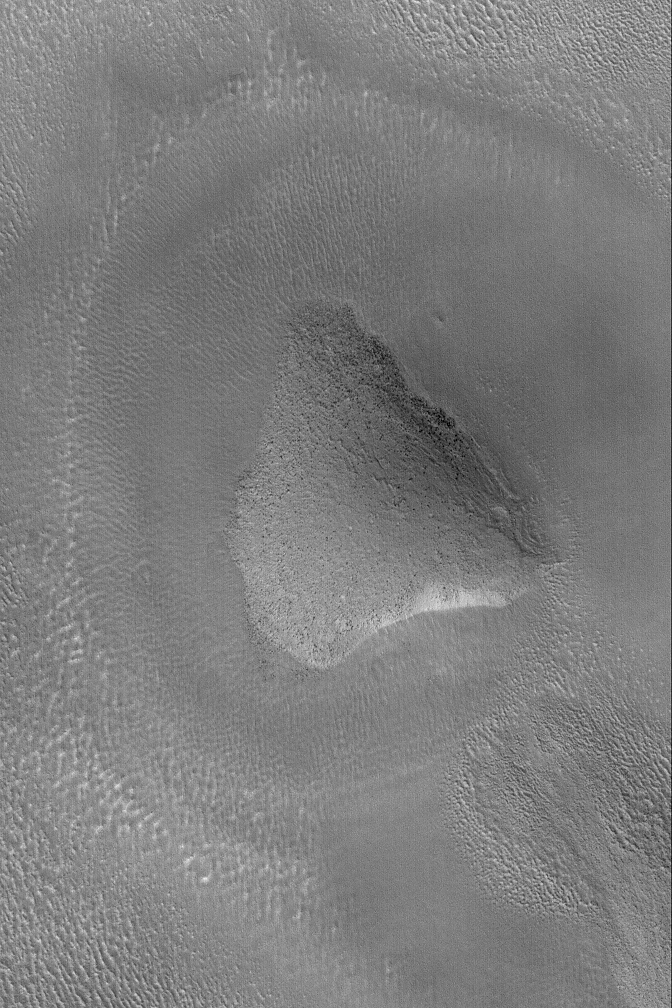

Hill in Propontis

22 April 2004
This Mars Global Surveyor (MGS) Mars Orbiter Camera (MOC) picture shows a rounded knob in the Propontis region of Mars near 43.1°N, 182.3°W. Dark dots on the hilltop and slopes are house-sized (and larger) boulders. The picture covers an area about 3 km (1.9 mi) across. Sunlight illuminates the scene from the lower left.

Credit: NASA/JPL/Malin Space Science Systems